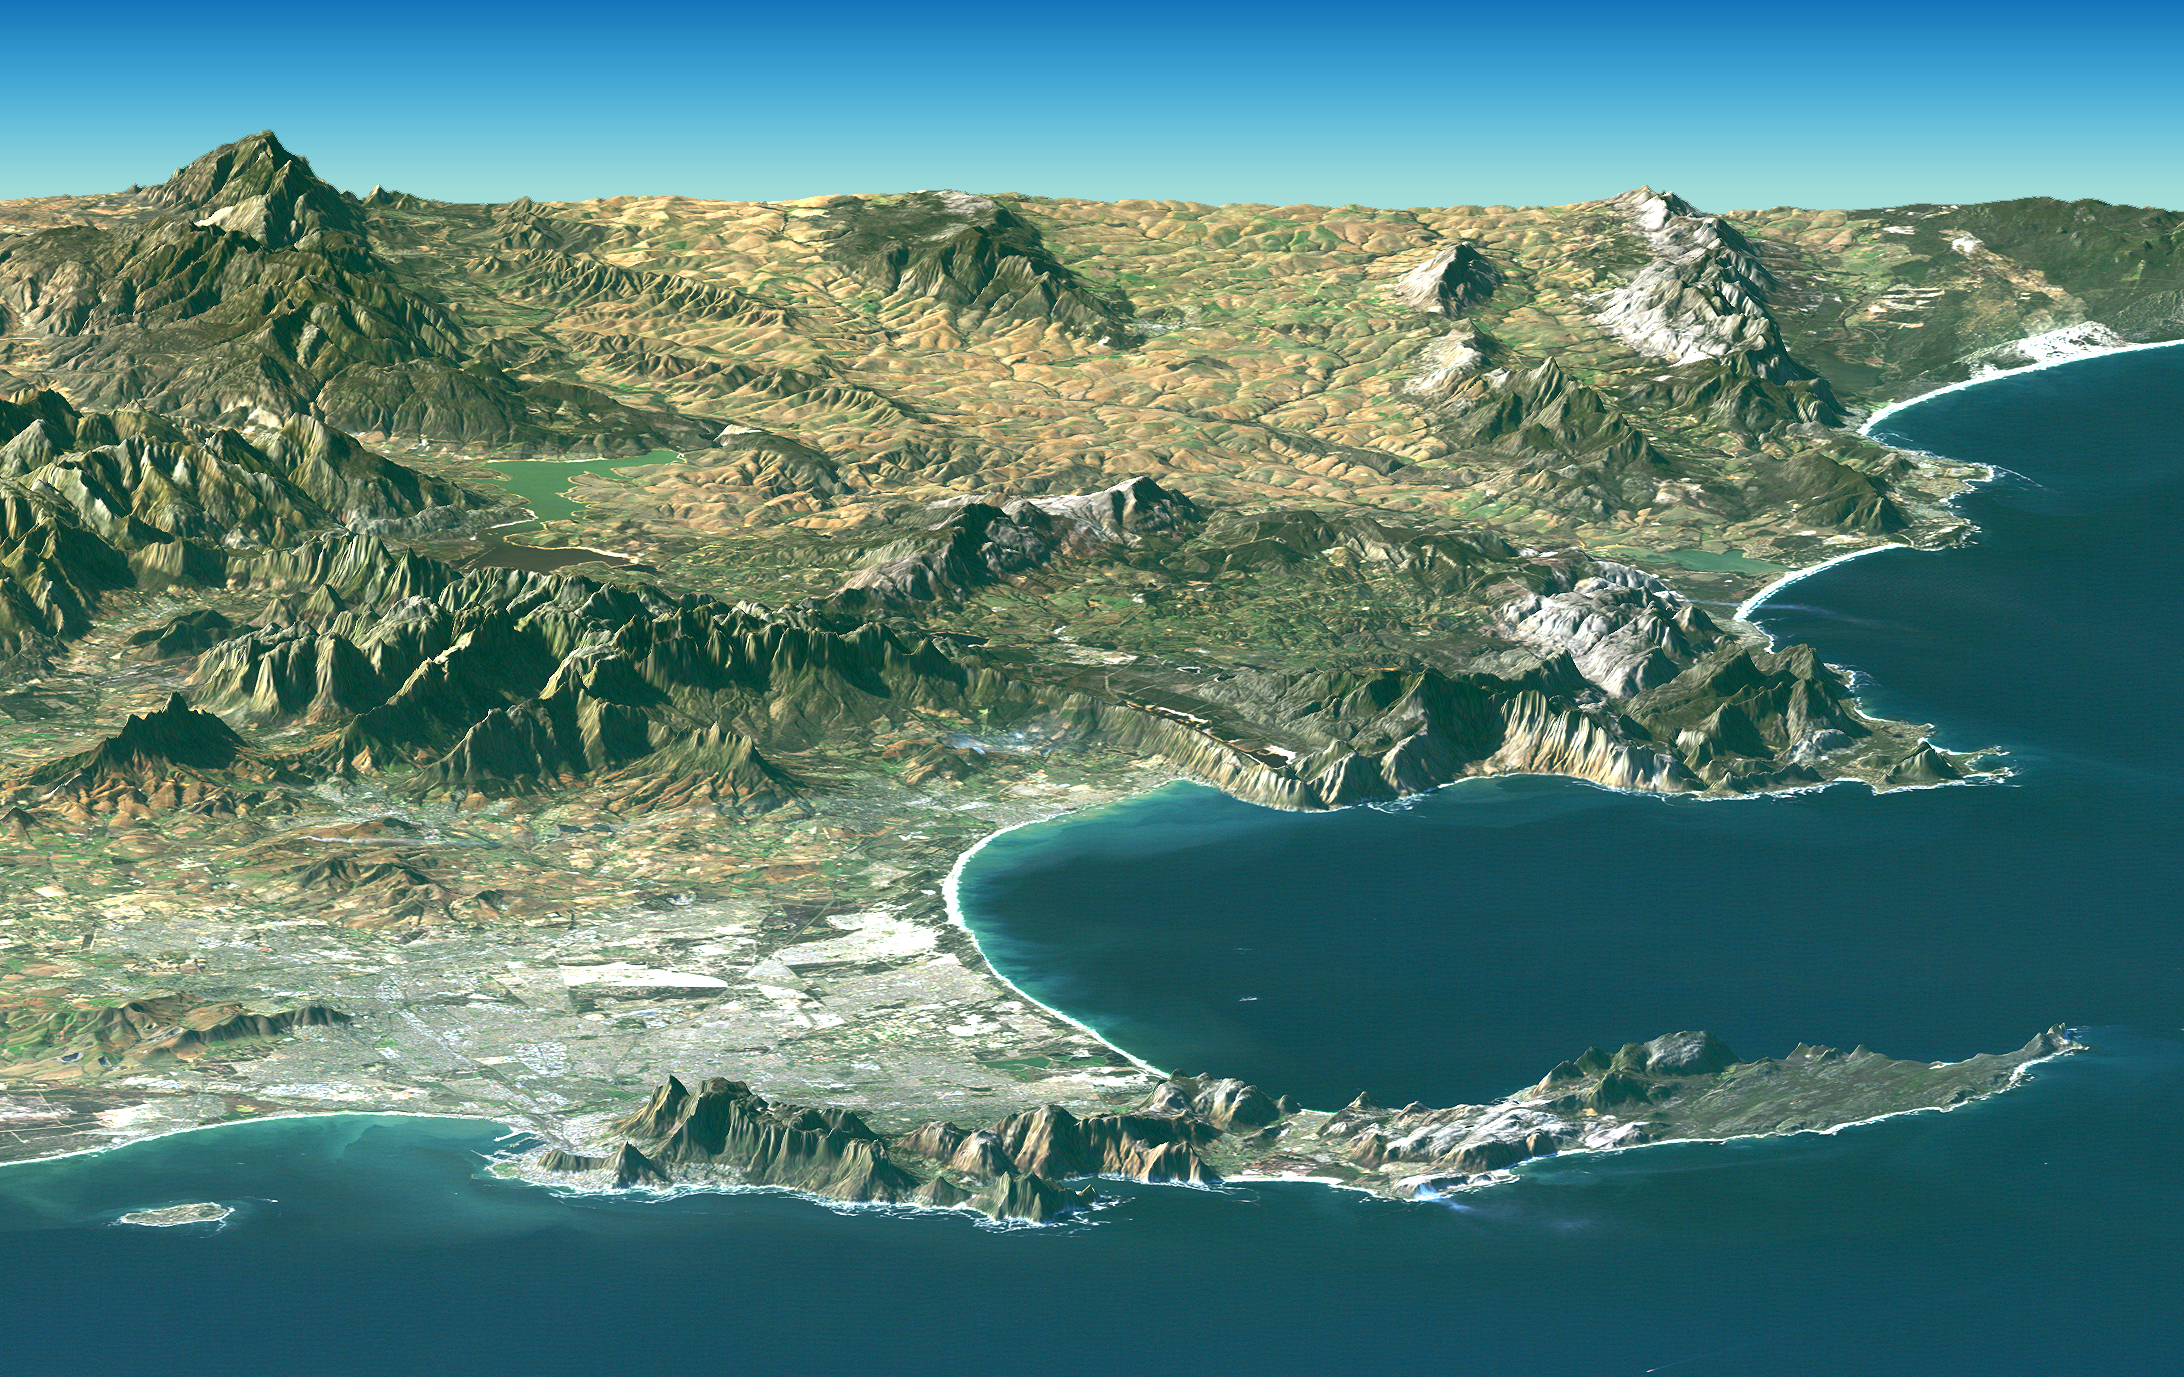

Cape Town, South Africa, Perspective View, Landsat Image over SRTM Elevation

Cape Town and the Cape of Good Hope, South Africa, appear in the foreground of this perspective view generated from a Landsat satellite image and elevation data from the Shuttle Radar Topography Mission (SRTM). The city center is located at Table Bay (at the lower left), adjacent to Table Mountain, a 1,086-meter (3,563-foot) tall sandstone and granite natural landmark.

Cape Town enjoys a Mediterranean climate but must deal with the limited water supply characteristic of that climate. Until the 1890s the city relied upon streams and springs along the base of Table Mountain, then built a small reservoir atop Table Mountain to capture and store rainfall there. Now the needs of a much larger population are met in part by much larger reservoirs such as seen here far inland (mid-distance left) at the Theewaterskloof Dam.

False Bay is the large bay to the south (right) of Cape Town, just around the Cape of Good Hope. It is one of the largest bays along the entire South African coast, but nearby Cape Town has its harbor at Table Bay. False Bay got its name because mariners approaching Cape Town from the east would see the prominent bay and falsely assume it to be the entrance to Cape Town harbor. Similarly, people often mistake the Cape of Good Hope as the southernmost point of Africa. But the southernmost point is actually Cape Agulhas, located just to the southeast (upper right) of this scene.

This Landsat and SRTM perspective view uses a 2-times vertical exaggeration to enhance topographic expression. The back edges of the data sets form a false horizon and a false sky was added. Colors of the scene were enhanced by image processing but are the natural color band combination from the Landsat satellite.

Elevation data used in this image was acquired by the Shuttle Radar Topography Mission (SRTM) aboard the Space Shuttle Endeavour, launched on February 11, 2000. SRTM used the same radar instrument that comprised the Spaceborne Imaging Radar-C/X-Band Synthetic Aperture Radar (SIR-C/X-SAR) that flew twice on the Space Shuttle Endeavour in 1994. SRTM was designed to collect three-dimensional measurements of the Earth’s surface. To collect the 3-D data, engineers added a 60-meter-long (200-foot) mast, installed additional C-band and X-band antennas, and improved tracking and navigation devices. The mission is a cooperative project between the National Aeronautics and Space Administration (NASA), the National Geospatial-Intelligence Agency (NGA) of the U.S. Department of Defense (DoD), and the German and Italian space agencies. It is managed by NASA’s Jet Propulsion Laboratory, Pasadena, Calif., for NASA’s Earth Science Enterprise, Washington, D.C.

View Size: 66 kilometers (41 miles) wide by 134 kilometers (83 miles) distance
Location: 34.2 degrees South latitude, 18.7 degrees East longitude
Orientation: View toward east-southeast
Image Data: Landsat Bands 1, 2, 3 in blue, green, red
Date Acquired: February 2000 (SRTM), June 13, 2000 (Landsat)

Credit: NASA/JPL/NIMA